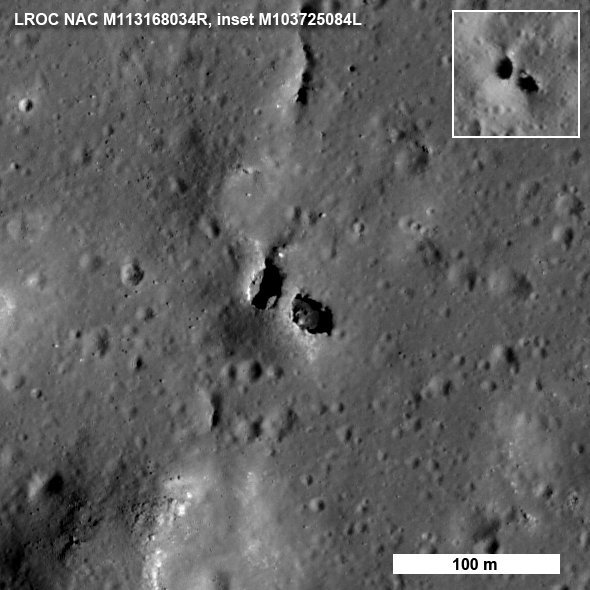

Natural Bridge on the Moon

Another amazing bit of lunar geology revealed by LROC. NAC M113168034R, north is up.

Natural bridges on the Earth are typically the result of wind and water erosion — not a likely scenario on the Moon. So how did this natural bridge form? The most likely answer is dual collapse into a lava tube.

NASA’s Goddard Space Flight Center built and manages the mission for the Exploration Systems Mission Directorate at NASA Headquarters in Washington. The Lunar Reconnaissance Orbiter Camera was designed to acquire data for landing site certification and to conduct polar illumination studies and global mapping. Operated by Arizona State University, LROC consists of a pair of narrow-angle cameras (NAC) and a single wide-angle camera (WAC). The mission is expected to return over 70 terabytes of image data.

Credit: NASA/GSFC/Arizona State University